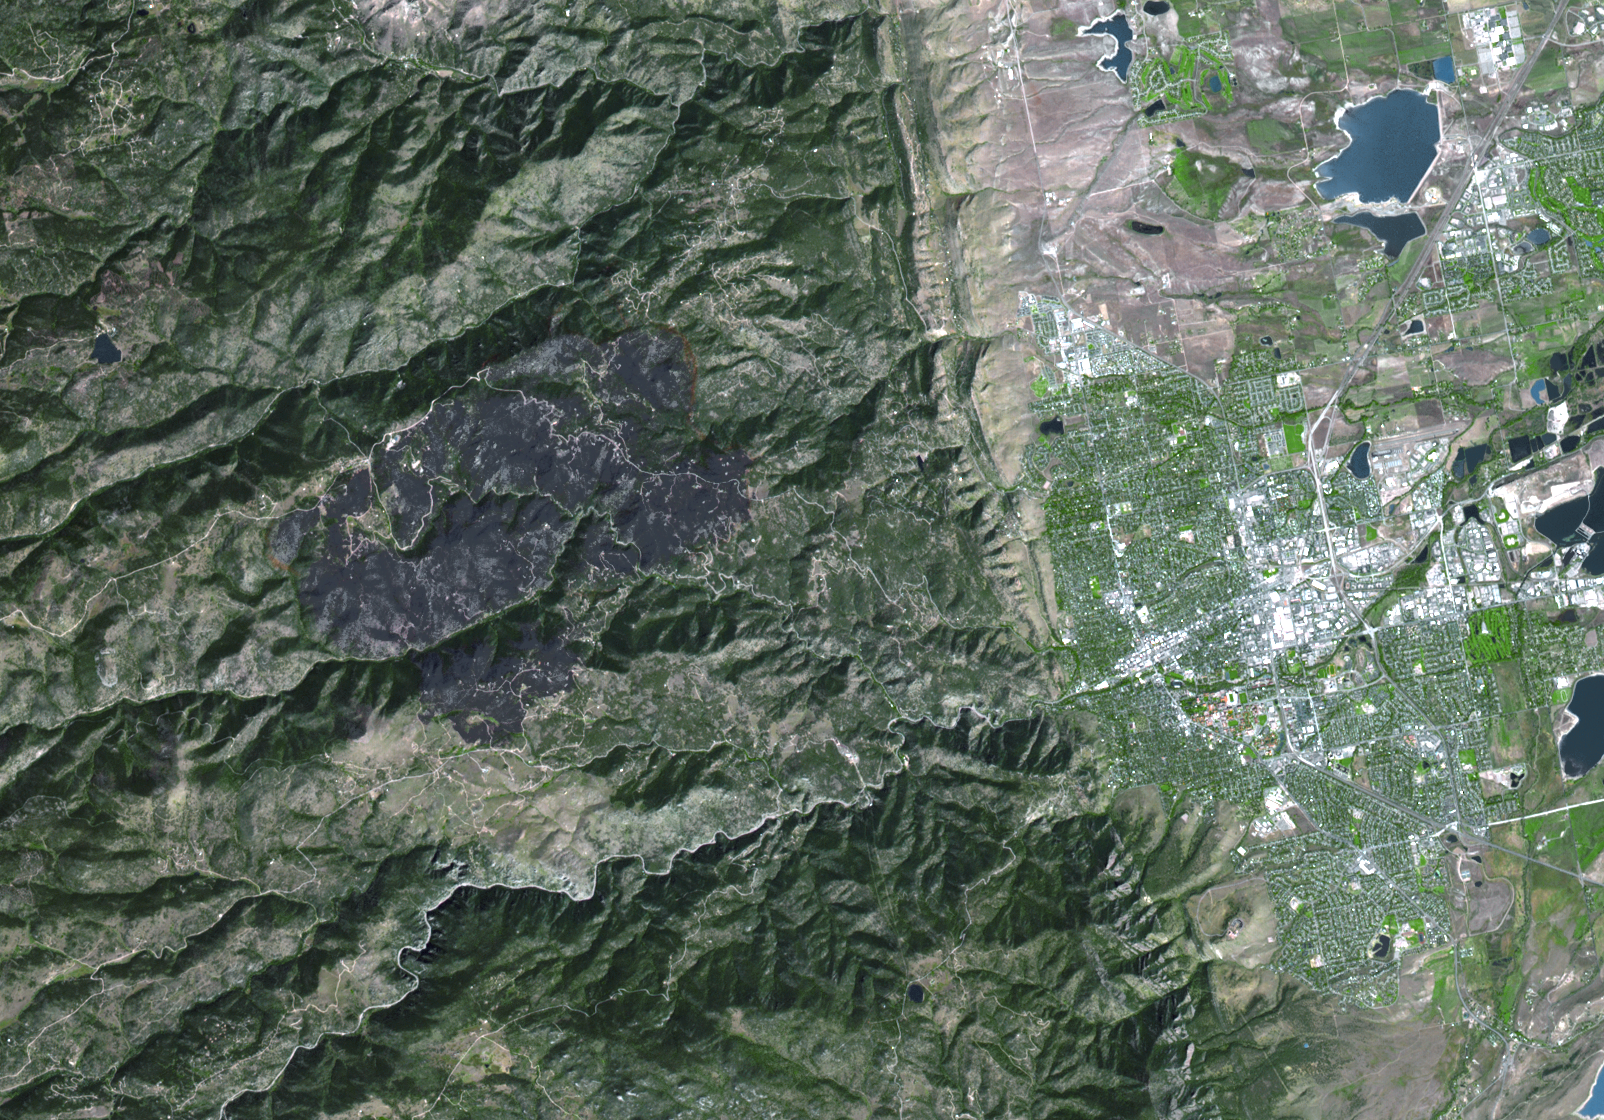

ASTER Maps Fourmile Canyon Fire Near Boulder, Colo.

On Sept. 17, 2010, when the Advanced Spaceborne Thermal Emission and Reflection Radiometer (ASTER) instrument on NASA’s Terra spacecraft captured this image of the Fourmile Canyon fire west of Boulder Colo., it was 100 percent contained. The fire began on Sept. 6, and burned for more than 10 days. More than 6,200 acres were charred, as well as 170 homes. At its peak, 3,000 residents were evacuated. The ASTER image is located at 40.1 degrees north latitude, 105.3 degrees west longitude. The image covers an area of 24 by 20 kilometers (14.5 by 13 miles).

With its 14 spectral bands from the visible to the thermal infrared wavelength region and its high spatial resolution of 15 to 90 meters (about 50 to 300 feet), ASTER images Earth to map and monitor the changing surface of our planet. ASTER is one of five Earth-observing instruments launched Dec. 18, 1999, on Terra. The instrument was built by Japan’s Ministry of Economy, Trade and Industry. A joint U.S./Japan science team is responsible for validation and calibration of the instrument and data products.

The broad spectral coverage and high spectral resolution of ASTER provides scientists in numerous disciplines with critical information for surface mapping and monitoring of dynamic conditions and temporal change. Example applications are: monitoring glacial advances and retreats; monitoring potentially active volcanoes; identifying crop stress; determining cloud morphology and physical properties; wetlands evaluation; thermal pollution monitoring; coral reef degradation; surface temperature mapping of soils and geology; and measuring surface heat balance.

The U.S. science team is located at NASA’s Jet Propulsion Laboratory, Pasadena, Calif. The Terra mission is part of NASA’s Science Mission Directorate, Washington, D.C.

Credit: NASA/GSFC/METI/ERSDAC/JAROS, and U.S./Japan ASTER Science Team